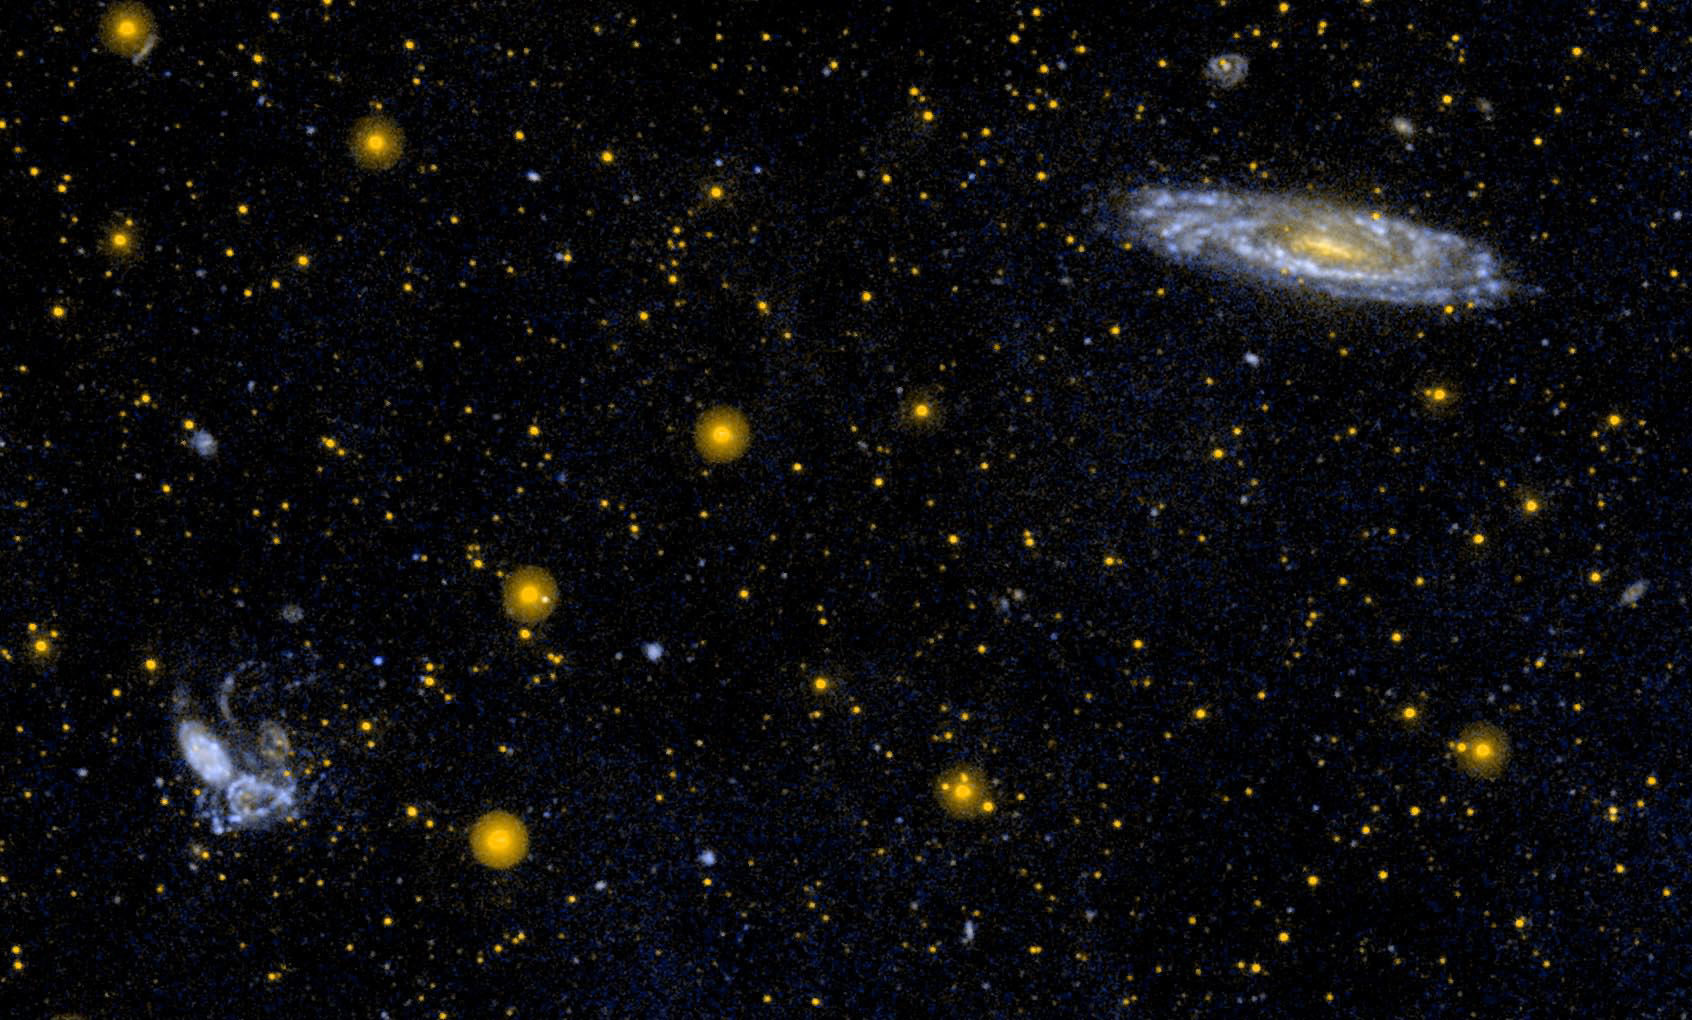

Interacting Group of Galaxies Known as Stephan’s Quintet

Ultraviolet image of the interacting group of galaxies known as Stephan’s Quintet (NGC 7317, NGC 7318A, NGC 7318B, NGC 7319, NGC 7320, lower left). Of the five galaxies in this tightly packed group, NGC 7320 (the large spiral in the group) is probably a foreground galaxy and not associated with the other four. The spiral galaxy in the upper right is NGC 7331.

For related images, see also PIA04201, PIA04925, and PIA06322.

Credit: NASA/JPL-Caltech/SSC